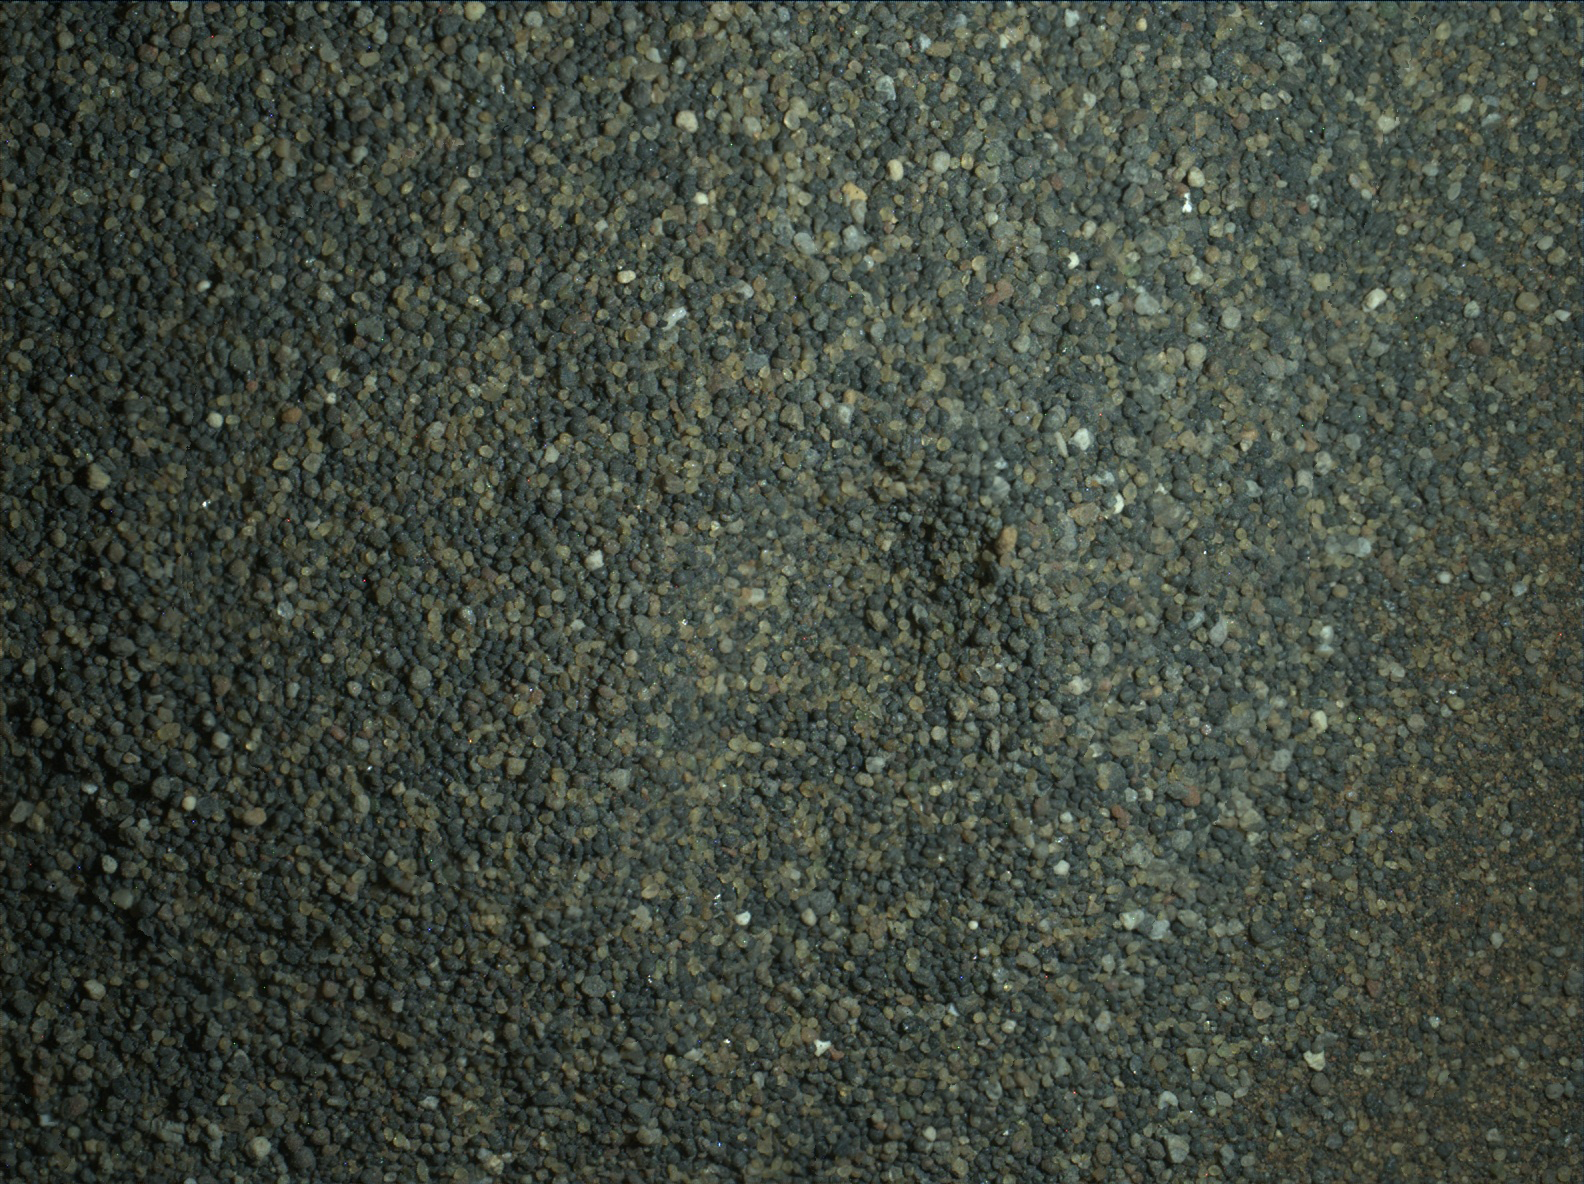

Night Close-up of Martian Sand Grains

The Mars Hand Lens Imager (MAHLI) camera on the robotic arm of NASA’s Curiosity Mars rover used electric lights at night to illuminate this view of Martian sand grains dumped on the ground after sorting with a sieve.

The view covers an area roughly 1.1 inches by 0.8 inch (2.8 centimeters by 2.1 centimeters).

The grains seen here were too large to pass through a sieve with 150-micron (0.006 inch) pores. They were part of the sand in the first scoop collected by Curiosity at “Namib Dune.” A different portion of that scoop — consisting of grains small enough to pass through the 150-micron sieve — was delivered to the rover’s on-board laboratory instruments for analysis. The larger-grain portion dumped onto the ground became accessible to investigation by other instruments on Curiosity, including imaging by MAHLI and composition analysis by the Chemistry and Camera (ChemCam) and Alpha Particle X-ray Spectrometer instruments. Laser-zapping of the dump pile by ChemCam caused an elongated dimple visible near the center of this view.

The MAHLI images combined into this focus-merged view were taken on Jan. 22, 2016, after dark on the 1,230th Martian day, or sol, of Curiosity’s work on Mars. The illumination source is two white-light LEDs (light-emitting diodes) on MAHLI. They shone down on the right side of the image, so shadows are toward the left. The focus-merge product was generated by the instrument autonomously combining in-focus portions of eight separate images taken at different focus settings.

The dark appearance is purposeful: The camera team chose an exposure setting that would prevent most of the white grains in this otherwise very dark sand from being over-exposed.

MAHLI was built by Malin Space Science Systems, San Diego. NASA’s Jet Propulsion Laboratory, a division of the California Institute of Technology in Pasadena, manages the Mars Science Laboratory project for NASA’s Science Mission Directorate, Washington. JPL designed and built the project’s Curiosity rover.

Credit: NASA/JPL-Caltech/MSSS